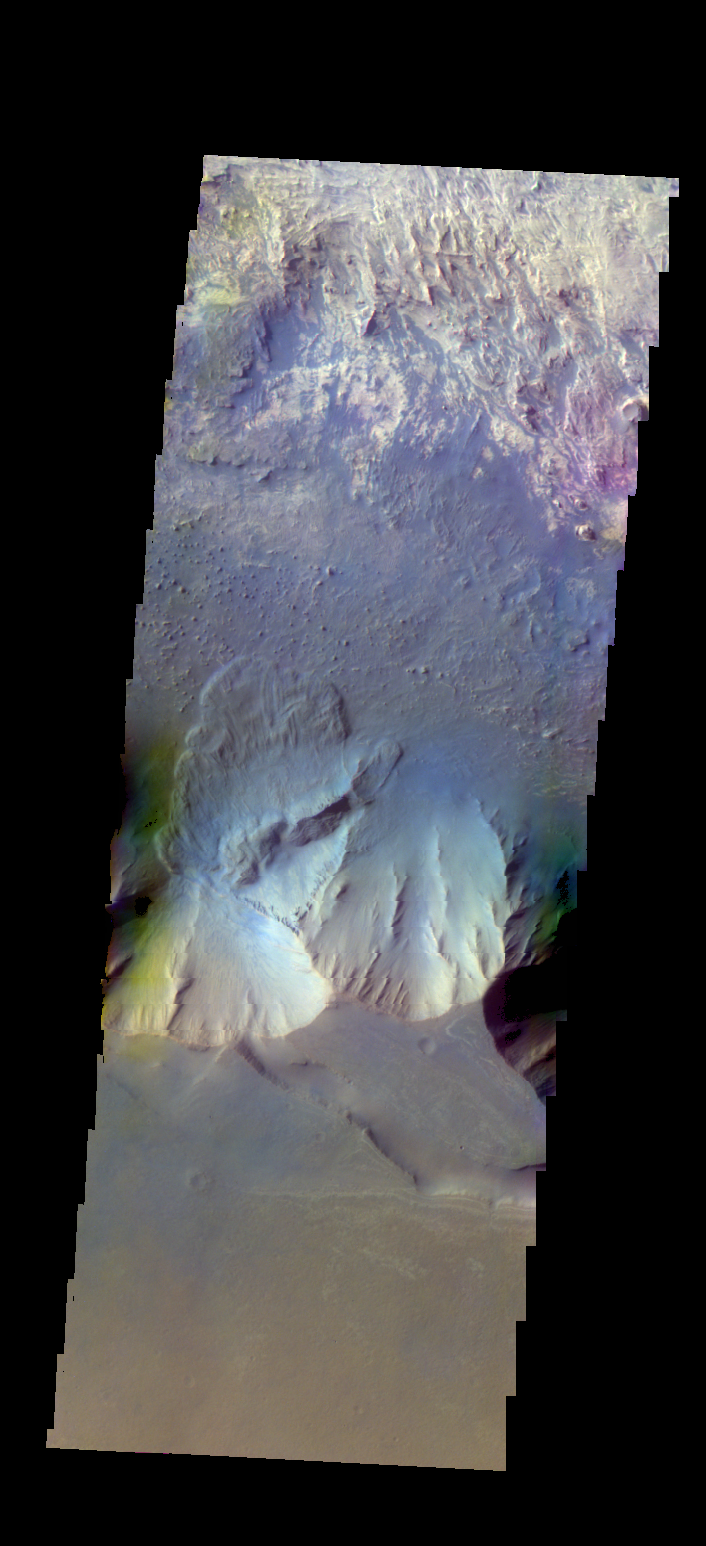

Candor Chasma – False Color

The THEMIS VIS camera contains 5 filters. The data from different filters can be combined in multiple ways to create a false color image. These false color images may reveal subtle variations of the surface not easily identified in a single band image. Today’s false color image shows part of Candor Chasma. There is a landslide deposit from the rim of the chasma.

Credit: NASA/JPL-Caltech/ASU